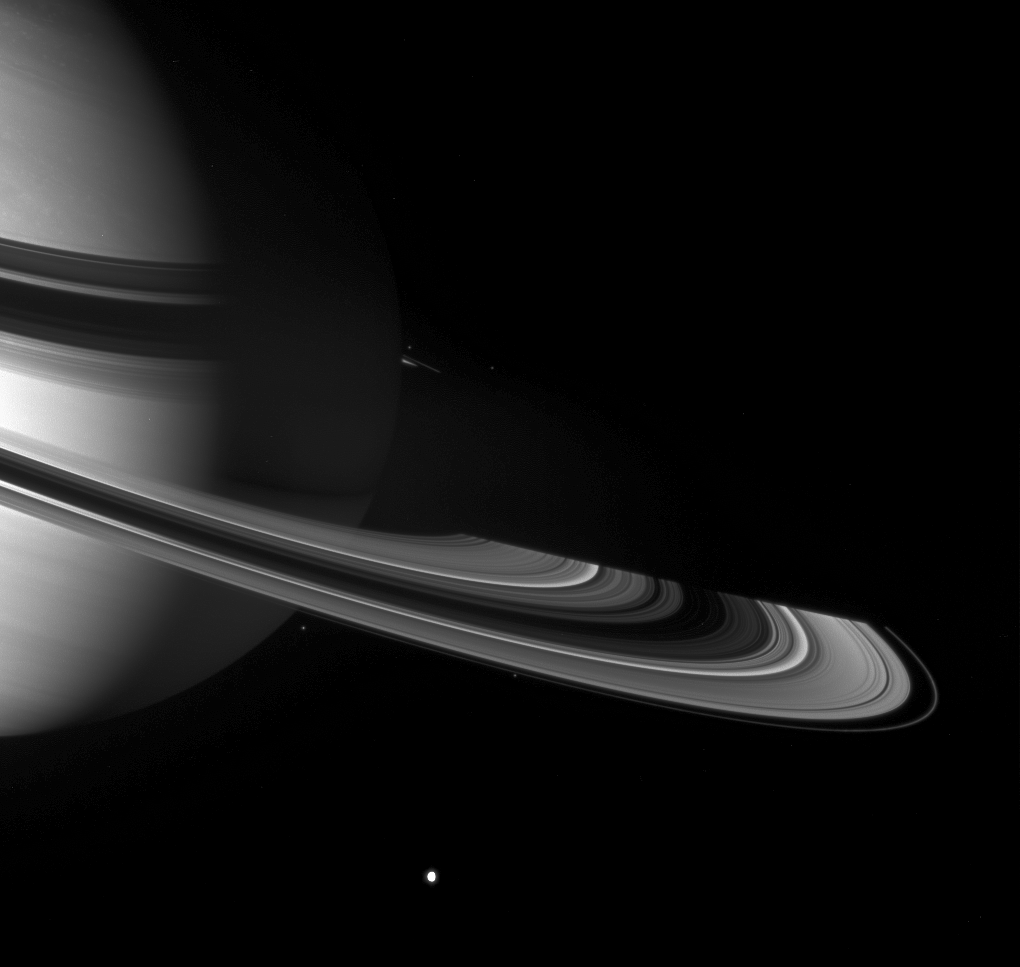

Nightside Vista

Graceful giant Saturn poses with a few of the small worlds it holds close. From this viewpoint the Cassini spacecraft can see across the entirety of the planet’s shadow on the rings, to where the ringplane emerges once again into sunlight.

Tethys (1,071 kilometers, or 665 miles across) shines large and bright near the bottom of the scene. Pandora (84 kilometers, or 52 miles across) sits outside the F ring, below center. Epimetheus (116 kilometers, or 72 miles across) is a speck on the far side of the ringplane, immediately to the right of Saturn’s limb. Most of the other bright specks near the rings are background stars.

This view looks toward the unilluminated side of the rings from about 8 degrees above the ringplane. The image has been brightened to enhance the appearance of the small moons.

The image was taken with the Cassini spacecraft wide-angle camera on June 2, 2007 using a spectral filter sensitive to wavelengths of infrared light centered at 918 nanometers. The view was obtained at a distance of approximately 2.2 million kilometers (1.4 million miles) from Saturn. Image scale is 131 kilometers (81 miles) per pixel.

The Cassini-Huygens mission is a cooperative project of NASA, the European Space Agency and the Italian Space Agency. The Jet Propulsion Laboratory, a division of the California Institute of Technology in Pasadena, manages the mission for NASA’s Science Mission Directorate, Washington, D.C. The Cassini orbiter and its two onboard cameras were designed, developed and assembled at JPL. The imaging operations center is based at the Space Science Institute in Boulder, Colo.

Credit: NASA/JPL/Space Science Institute